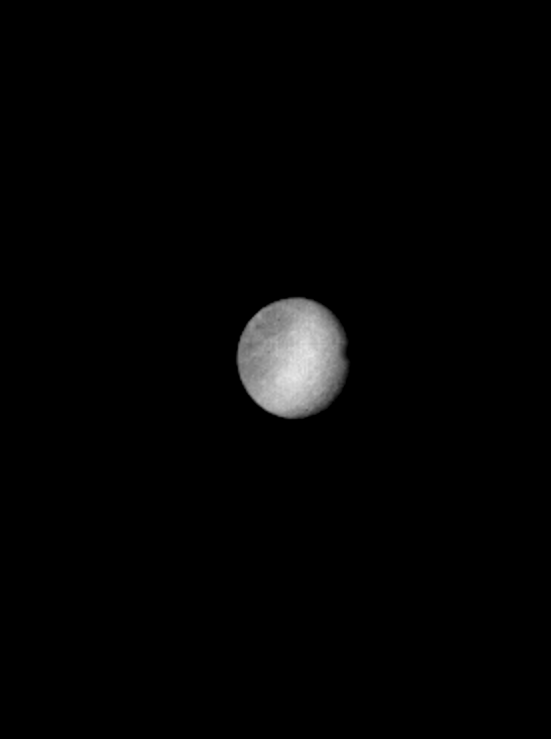

Rhea

Broad areas of light and dark material seen in this enhanced Voyager 1 picture of Saturn’s satellite Rhea suggest varying amounts of fresh ice on the moon’s surface. A few small bright spots are visible and are similar in appearance to small fresh impact craters seen in Voyager images of the Galilean satellites of Jupiter taken at this resolution. The photograph, taken Nov. 10, 1980 at a range of 2.7 million kilometers (1.6 million miles), shows features about 50 kilometers (30 miles) in scale. Near the terminator (lower right) are several features which indicate topographic relief. The two circular features may be large impact craters perhaps a hundred kilometers (60 miles) across. (The extreme brightness of the southern (lower left) region is probably not real and is a result of image processing.) Rhea is one of the larger of Saturn’s inner satellites with a diameter of about 1,500 kilometers (900 miles) and is known to be covered at least partially with water frost. It may be mostly icy in nature. The Voyager Project is managed for NASA by the Jet Propulsion Laboratory, Pasadena, Calif.

Credit: NASA/JPL